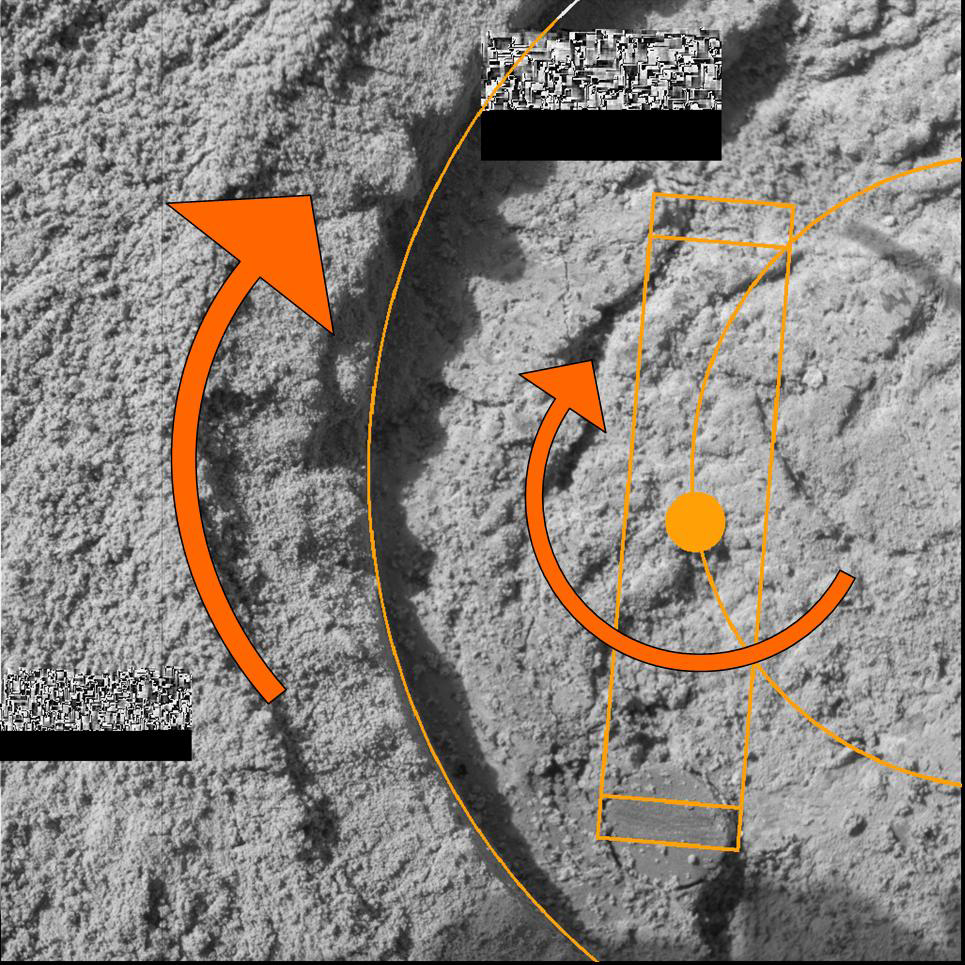

Grinding Wheel Profile

This graphic dubbed by engineers as the “Grinding Wheel Profile” is the detective’s tool used by the Opportunity team to help them understand one of the processes that formed the interior of a rock called “McKittrick.” Scientists are looking for clues as to how layers, grains and minerals helped create this rock, and the engineers who built the rock abrasion tool (RAT) wanted to ensure that their instrument’s handiwork did not get confused with natural processes.

In the original microscopic image underlaying the graphics, engineers and scientists noticed “layers” or “scratches” on the spherical object nicknamed “blueberry” in the lower right part of the image. The designers of the rock abrasion tool noticed that the arc length and width of the scratches were similar to the shape and size of the rock abrasion tool’s grinding wheel, which is made out of a pad of diamond teeth.

The scrapes on the bottom right blueberry appear to be caused by the fact that the berry got dislodged slightly and its surface was scraped with the grinding pad. In this image, the largest yellow circle is the overall diameter of the hole ground by the rock abrasion tool and the largest yellow rectangular shape is the area of the grinding wheel bit. The smaller yellow semi-circle is the path that the center of the grinding tool follows. The orange arrow arcing around the solid yellow circle (center of grinding tool) indicates the direction that the grinding tool spins around its own center at 3,000 revolutions per minute. The tool simultaneously spins in an orbit around the center of the hole, indicated by the larger orange arrow to the left.

The grinding tool is 22 millimeters (0.9 inches) in length and the actual grinding surface, which consists of the diamond pad, is 1.5 millimeters (0.06 inches) in length, indicated by the two smaller rectangles. You can see that the smaller bottom rectangle fits exactly the width of the scrape marks.

The grooves on the blueberry are also the same as the curvature of the arced pathway in which the grinding tool spins.

By overlaying appropriately scaled representations of the rock abrasion tool schematics, the evidence reveals a strong indication that the scrapes on the blueberry were induced by the tool, rather than caused by some natural geologic process.

The two rectangular boxes in the lower left and upper middle parts of this image are “drop outs,” where the data packets inadvertently did not make it back to Earth during the initial communications relay via the Deep Space Network antennas. The missing data packets should be resent to Earth within the next few days. Just above each of the black “drop out” rectangles is another rectangular area filled with a cluster of smaller rectangles in different shades of gray, which are image compression artifacts.

The rock abrasion tools on both Mars Exploration Rovers were supplied by Honeybee Robotics, New York, N.Y.

Credit: NASA/JPL/Cornell/US Geological Survey